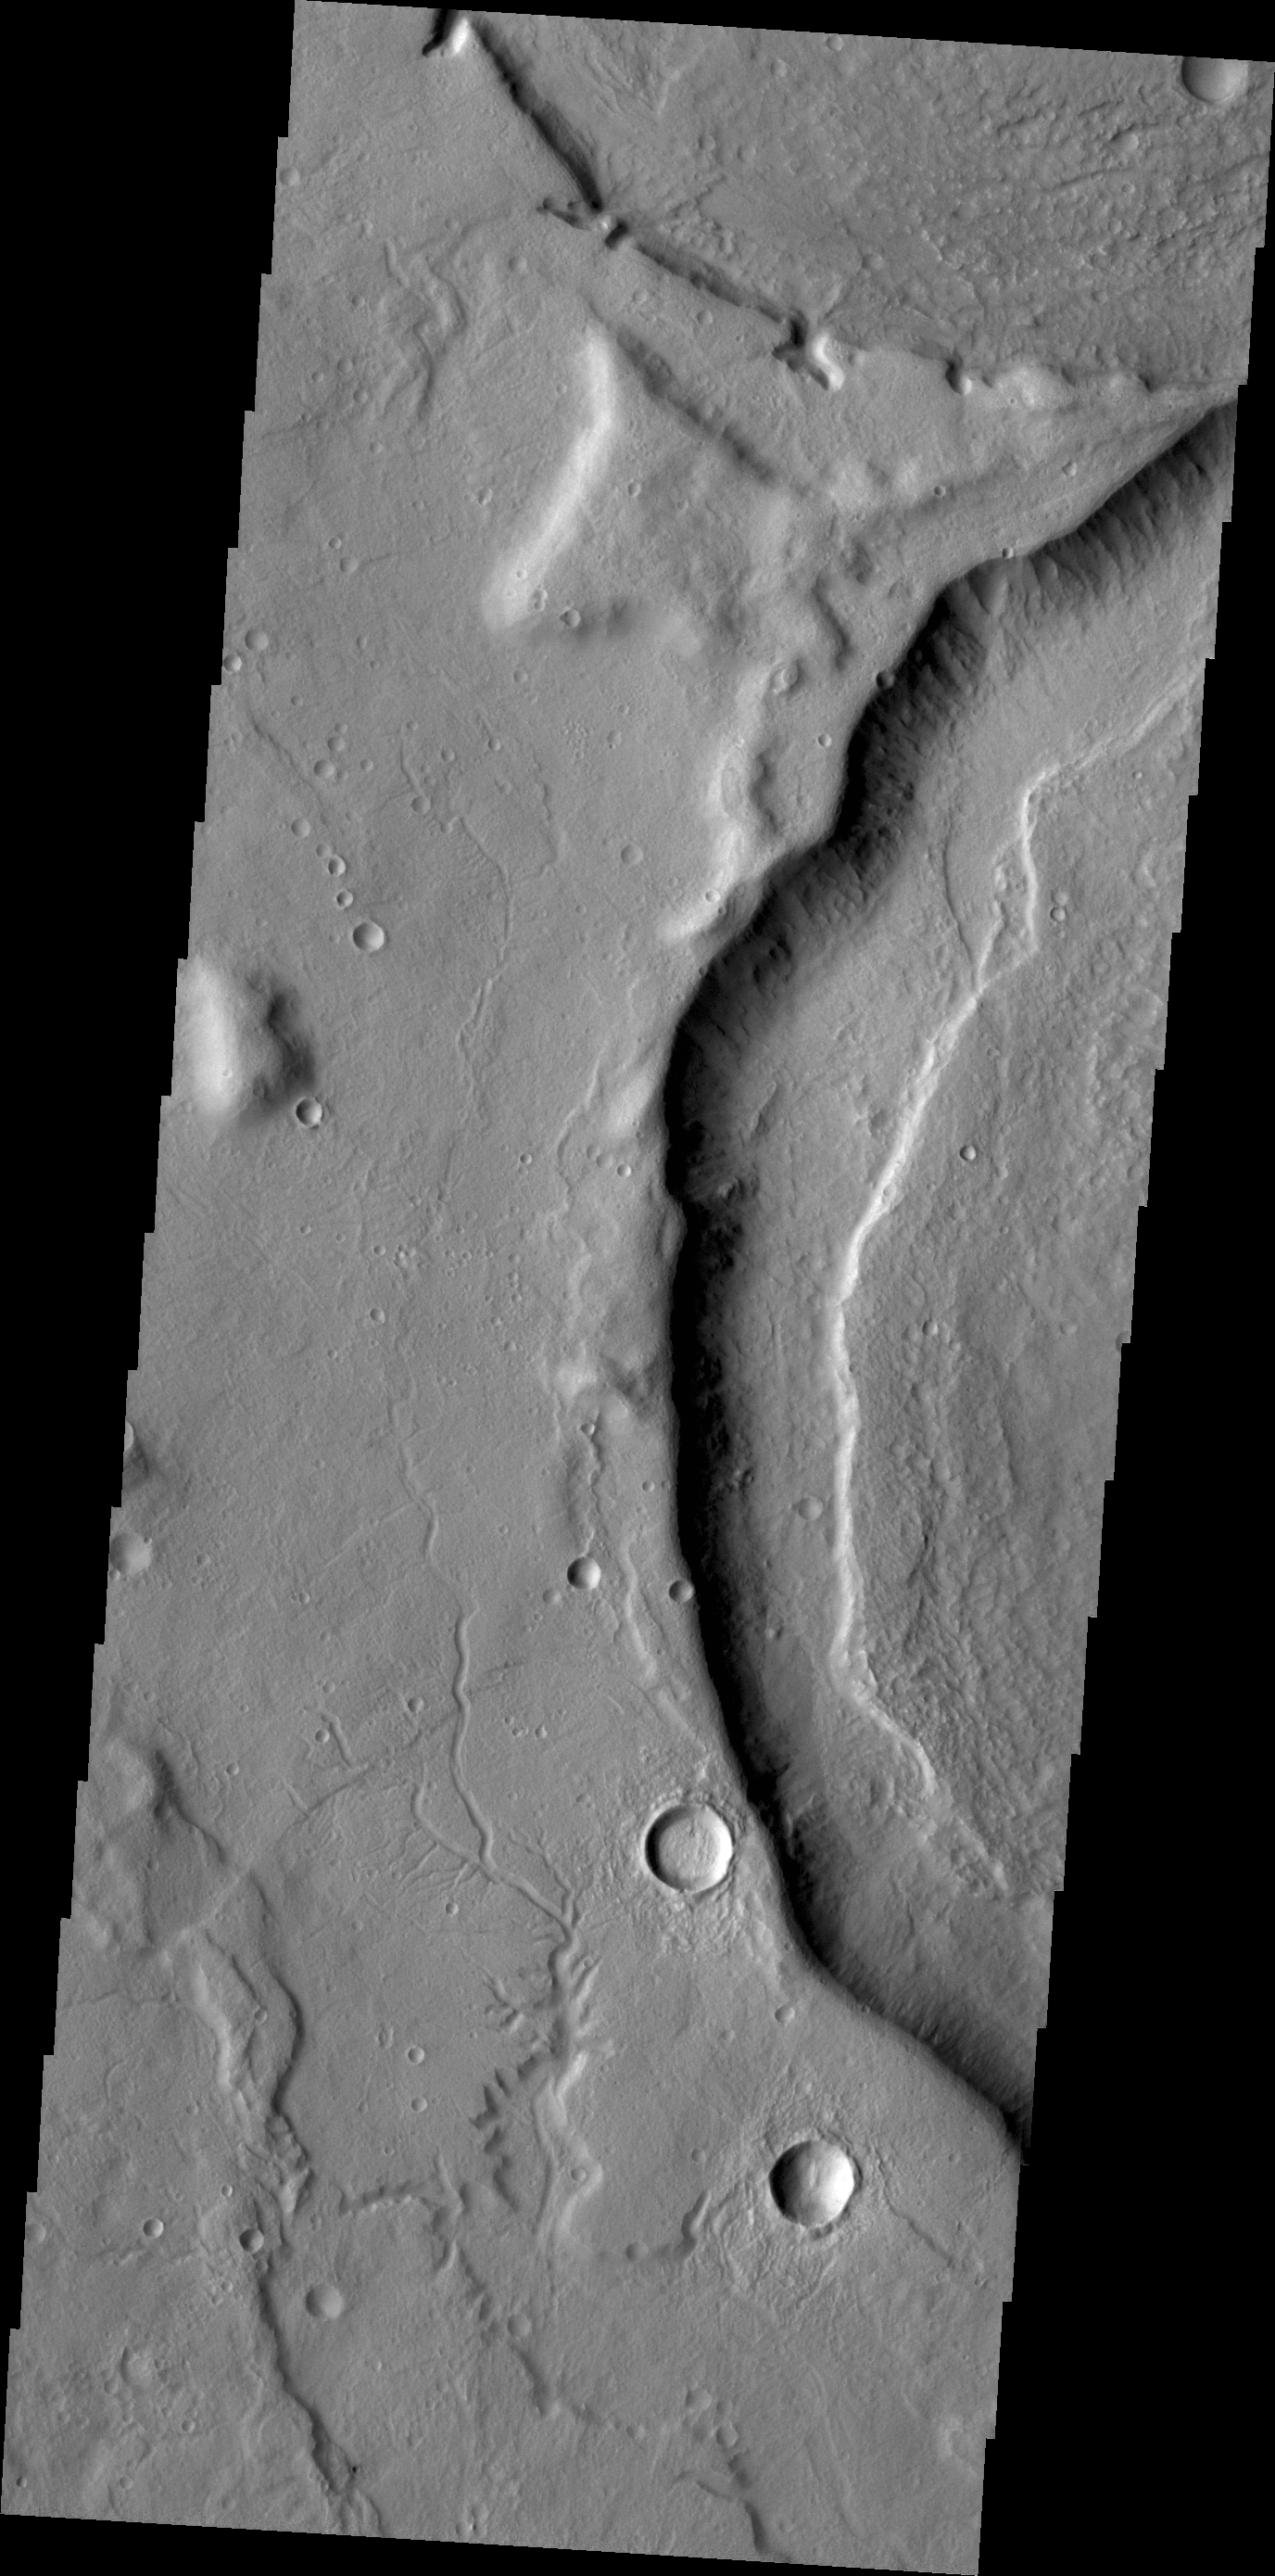

Channels

The channels in this image are part of a multitude of channels that dissect the eastern flank of Tempe Terra.

Credit: NASA/JPL/ASU